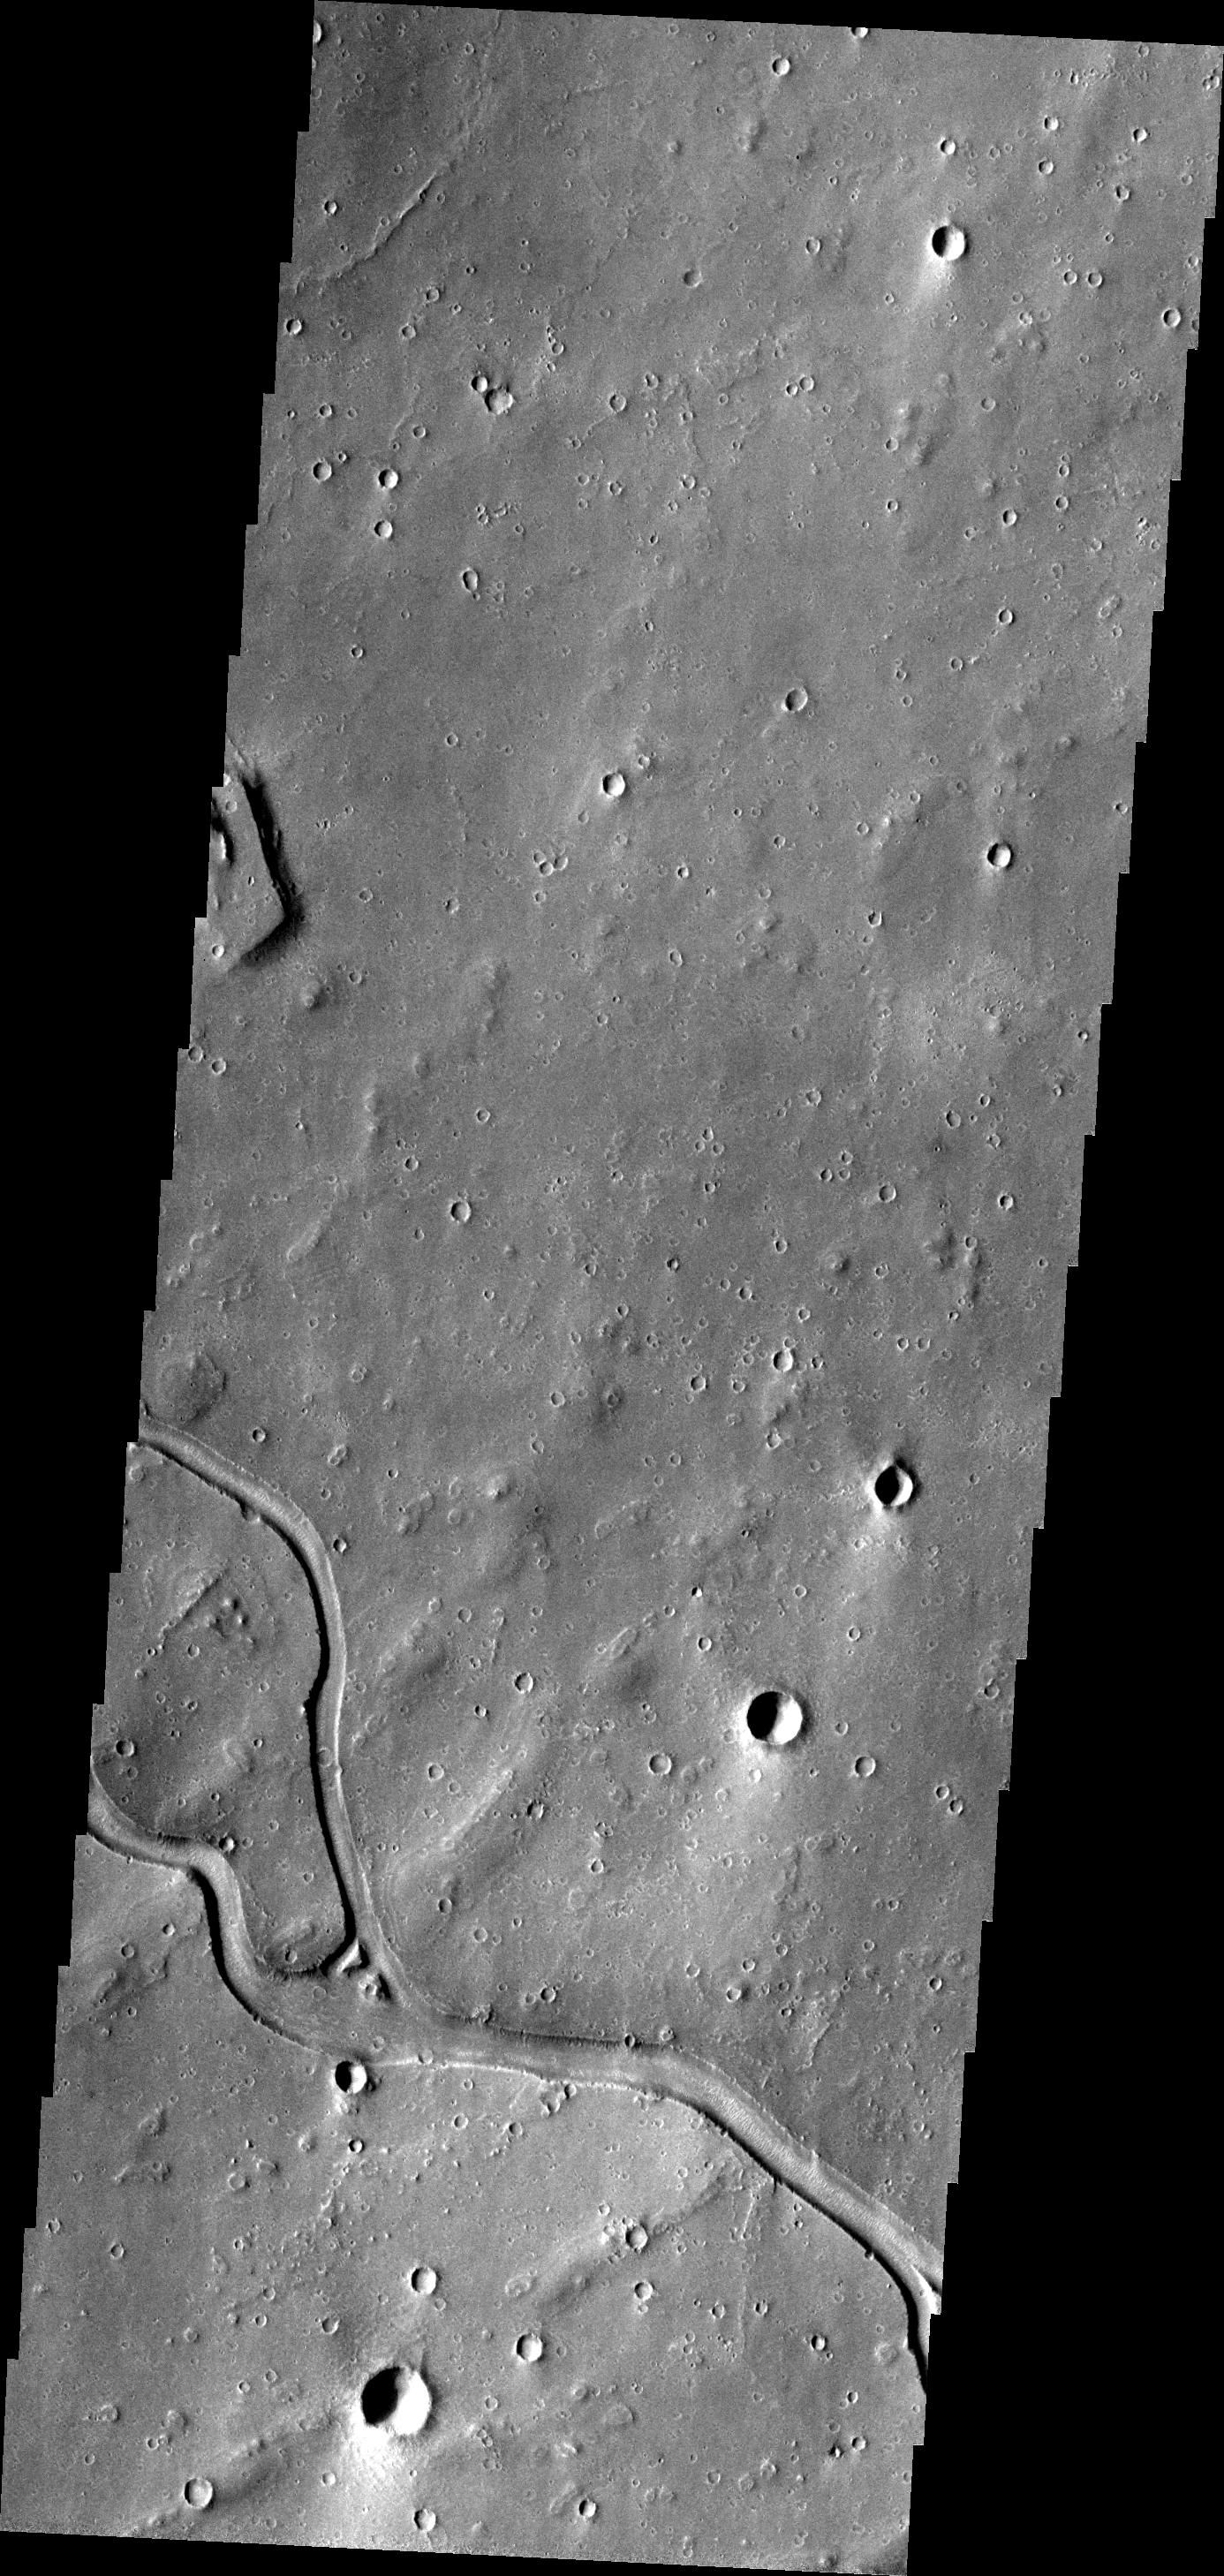

Hebrus Vallis

A small section of Hebrus Vallis is seen in this VIS image.

Image information: VIS instrument. Latitude 20.0N, Longitude 127.2E. 19 meter/pixel resolution.

Please see the THEMIS Data Citation Note for details on crediting THEMIS images.

Note: this THEMIS visual image has not been radiometrically nor geometrically calibrated for this preliminary release. An empirical correction has been performed to remove instrumental effects. A linear shift has been applied in the cross-track and down-track direction to approximate spacecraft and planetary motion. Fully calibrated and geometrically projected images will be released through the Planetary Data System in accordance with Project policies at a later time.

NASA’s Jet Propulsion Laboratory manages the 2001 Mars Odyssey mission for NASA’s Office of Space Science, Washington, D.C. The Thermal Emission Imaging System (THEMIS) was developed by Arizona State University, Tempe, in collaboration with Raytheon Santa Barbara Remote Sensing. The THEMIS investigation is led by Dr. Philip Christensen at Arizona State University. Lockheed Martin Astronautics, Denver, is the prime contractor for the Odyssey project, and developed and built the orbiter. Mission operations are conducted jointly from Lockheed Martin and from JPL, a division of the California Institute of Technology in Pasadena.

Credit: NASA/JPL/ASU